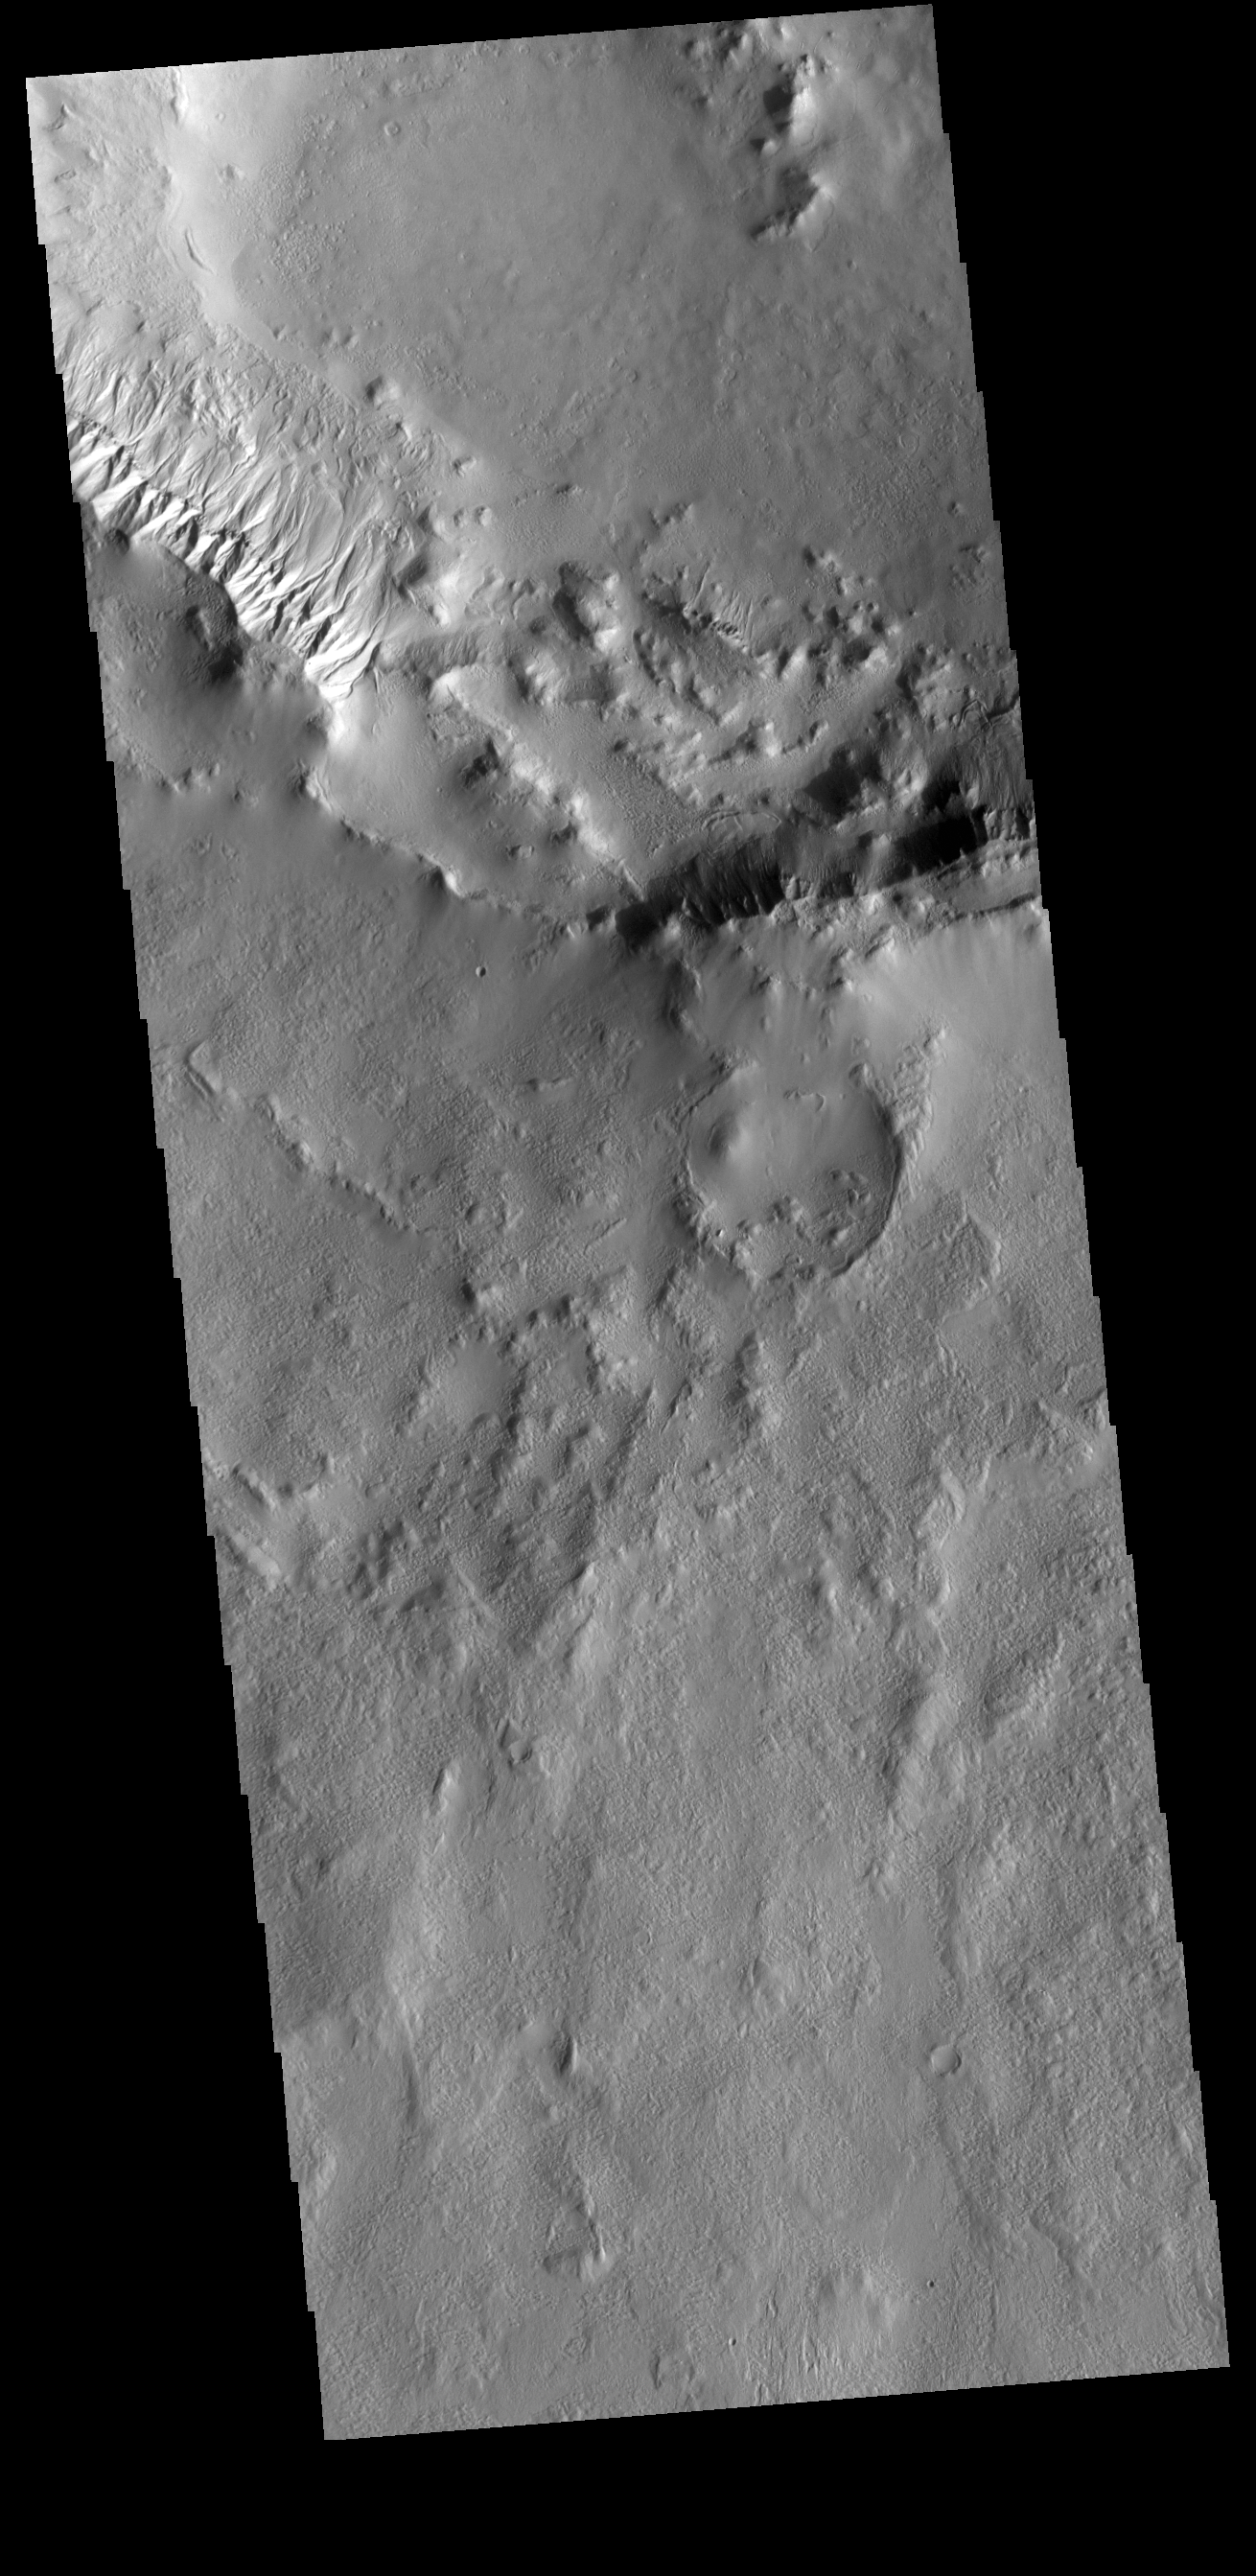

Crater Gullies

This VIS image shows part of the rim of an unnamed crater in Terra Cimmeria. A group of channels dissect the rim near to upper left of the image. These channels are called gullies due to being on a steep slope rather than a flat river plain. With careful examination, it is possible to see a boundary layer between the upper incised gully and a lower deposition region. The boundary marks a change in slope, the steep upper portion supports fast moving fluid that carves into the rim eroding materials. The change to a flatter slope causes the fluid to slow down and as it slows the materials carried by the fluid a deposited.

Credit: NASA/JPL-Caltech/ASU